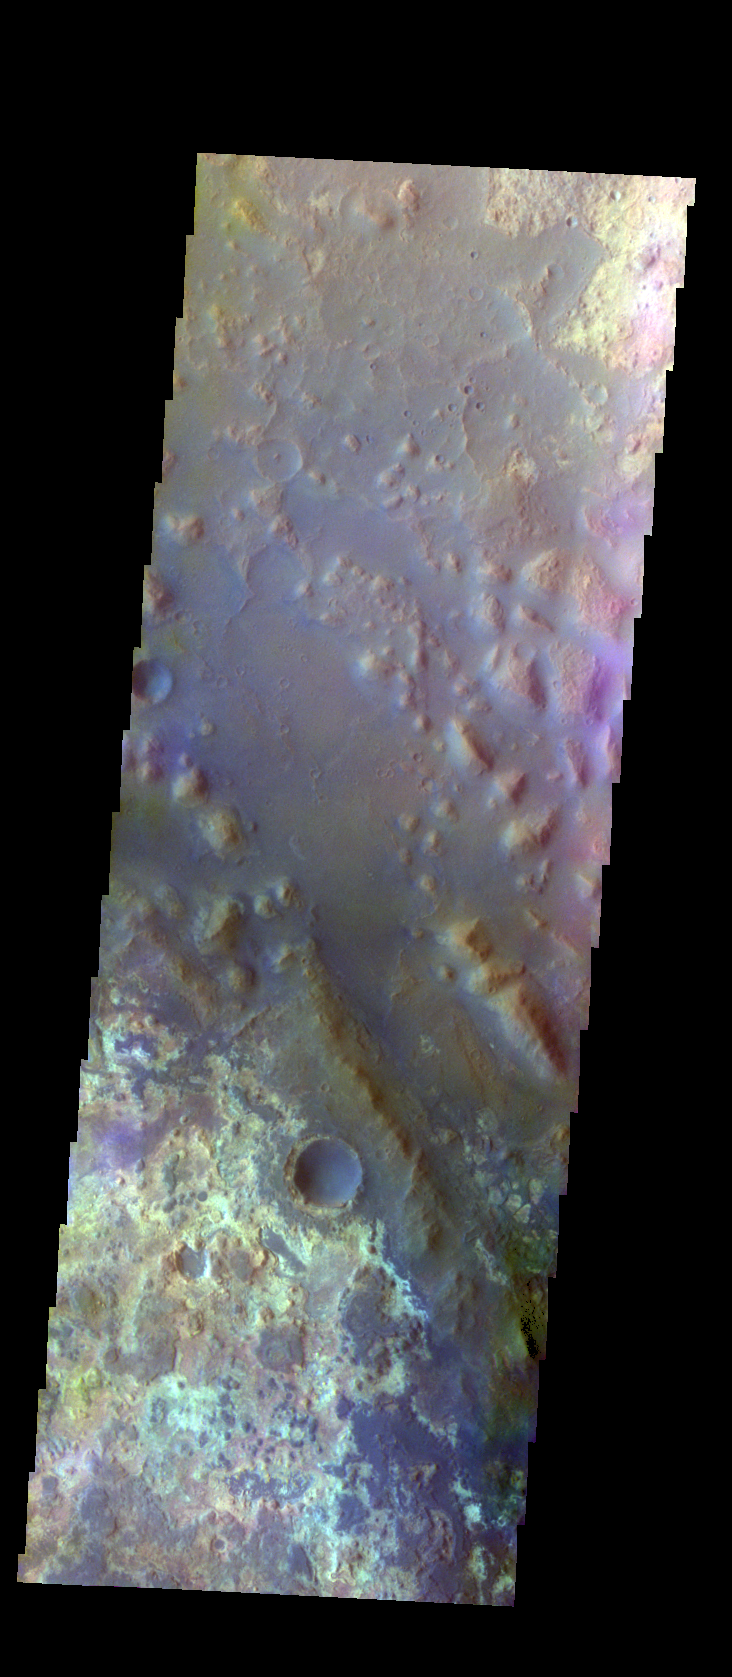

Mawrth Valles – False Color

The THEMIS VIS camera contains 5 filters. The data from different filters can be combined in multiple ways to create a false color image. These false color images may reveal subtle variations of the surface not easily identified in a single band image. Today’s false color image shows part of Mawrth Valles, near to the point where it empties into Chryse Planitia.

Credit: NASA/JPL-Caltech/ASU